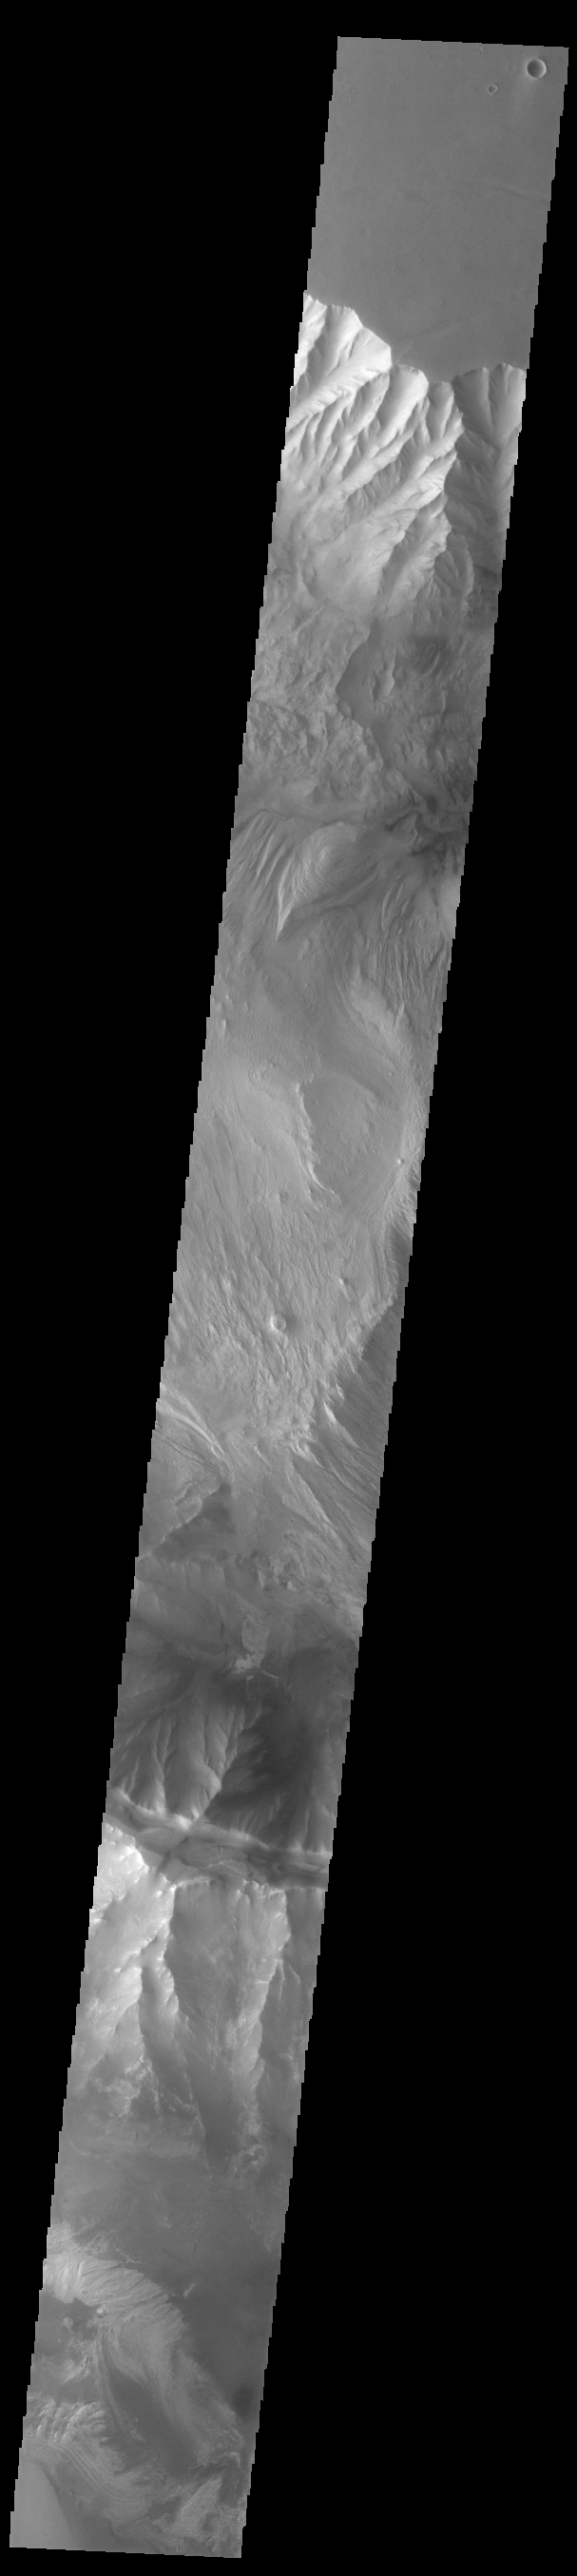

Ophir and Candor Chasmata

Today’s VIS image crosses both Ophir Chasma (top) and Candor Chasma (bottom). Layered and eroded material covers the floors of both chasmata. Both canyons are part of Valles Marineris. Often called the grand canyon of Mars, Valles Marineris extends over 3,000 kilometers (1864 miles) long, spans as much as 600 kilometers across, and as deep as 8 kilometers. By comparison, the Earth’s Grand Canyon in Arizona, USA is 800 kilometers long, 30 kilometers across, and 1.8 kilometers deep.

Credit: NASA/JPL-Caltech/ASU